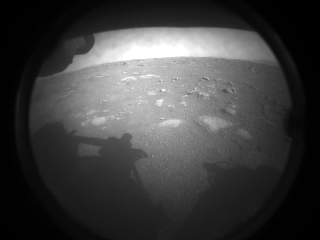

Perseverance Rover’s First Image from Mars

This is one of the first images NASA’s Perseverance rover sent back after touching down on Mars on Feb. 18, 2021. The view, from one of Perseverance’s Hazard Cameras, is partially obscured by a dust cover. The rover’s shadow can be seen at left.

A key objective for Perseverance’s mission on Mars is astrobiology, including the search for signs of ancient microbial life. The rover will characterize the planet’s geology and past climate, pave the way for human exploration of the Red Planet, and be the first mission to collect and cache Martian rock and regolith.

Subsequent missions, currently under consideration by NASA in cooperation with ESA (European Space Agency), would send spacecraft to Mars to collect these cached samples from the surface and return them to Earth for in-depth analysis.

NASA’s Jet Propulsion Laboratory in Southern California built and manages operations of the Mars 2020 Perseverance rover for NASA.

Credit: NASA/JPL-Caltech